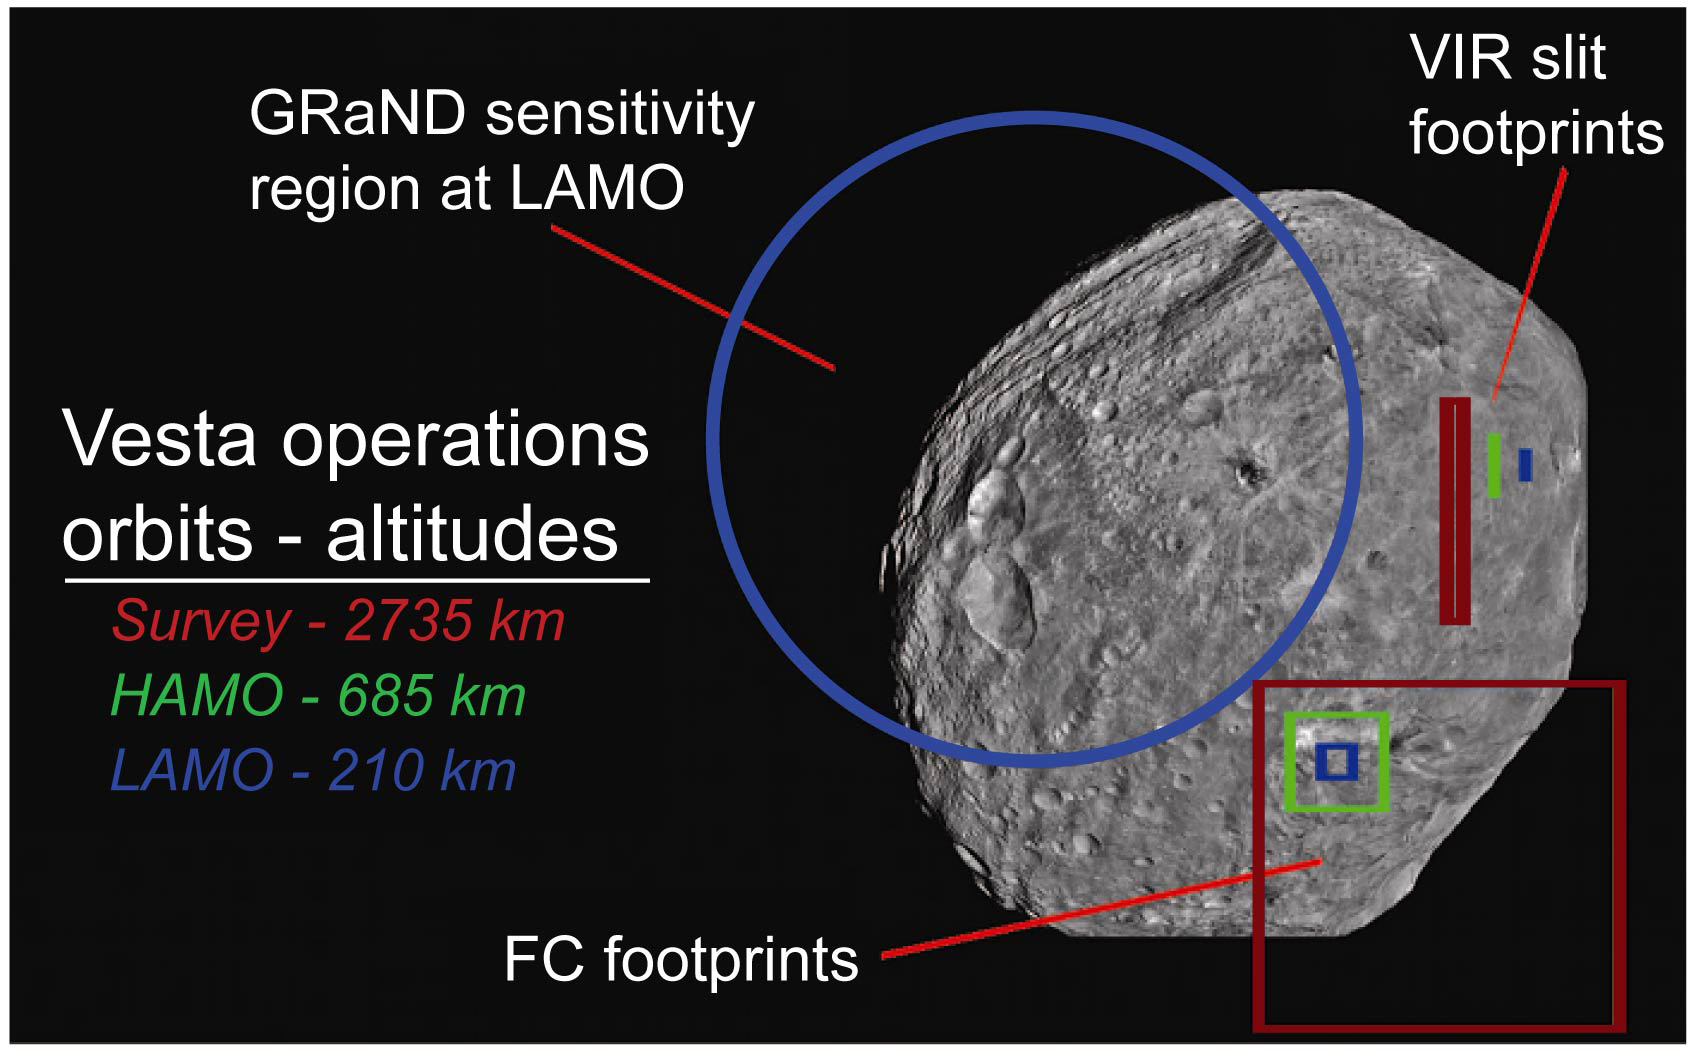

Dawn’s Fields of View of Asteroid Vesta

This graphic from NASA’s Dawn shows fields of view of Dawn instruments from Survey orbit (red), High Altitude Mapping Orbit (green), and Low Altitude Mapping Orbit (blue) and is part of the Mission Art series from NASA’s Dawn mission.

Dawn’s mission is managed by JPL for NASA’s Science Mission Directorate in Washington. Dawn is a project of the directorate’s Discovery Program, managed by NASA’s Marshall Space Flight Center in Huntsville, Alabama. UCLA is responsible for overall Dawn mission science. Orbital ATK, Inc., in Dulles, Virginia, designed and built the spacecraft. The German Aerospace Center, the Max Planck Institute for Solar System Research, the Italian Space Agency and the Italian National Astrophysical Institute are international partners on the mission team.

Credit: NASA